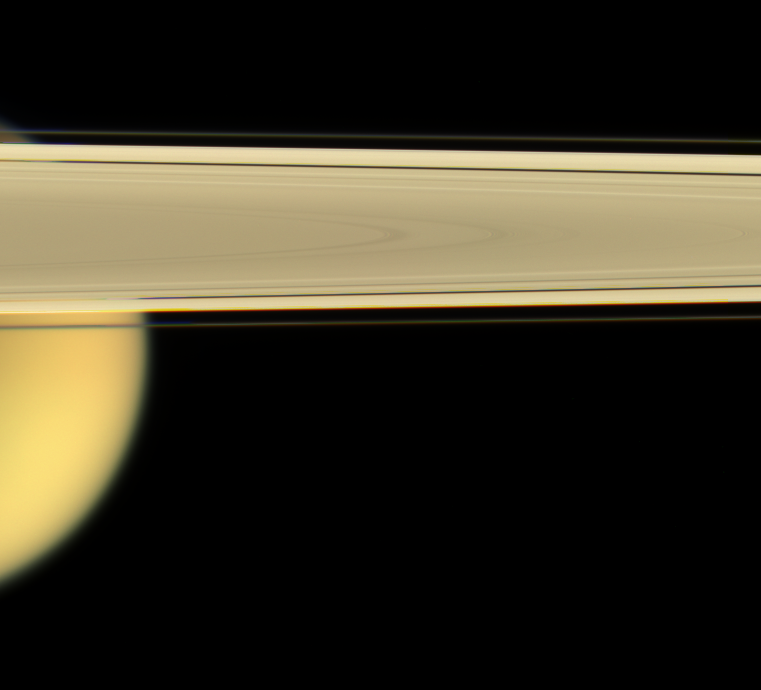

Titan on the Side

Saturn’s largest moon, Titan, peeks out from under the planet’s rings of ice.

This view looks toward Titan (5,150 kilometers, or 3,200 miles across) from slightly beneath the ringplane. The dark Encke gap (325 kilometers, or 200 miles wide) is visible here, as is the narrow F ring.

Images taken using red, green and blue spectral filters were combined to create this natural color view. The images were taken with the Cassini spacecraft narrow-angle camera on April 28, 2006 at a distance of approximately 1.8 million kilometers (1.1 million miles) from Titan. Image scale is 11 kilometers (7 miles) per pixel on Titan.

The Cassini-Huygens mission is a cooperative project of NASA, the European Space Agency and the Italian Space Agency. The Jet Propulsion Laboratory, a division of the California Institute of Technology in Pasadena, manages the mission for NASA’s Science Mission Directorate, Washington, D.C. The Cassini orbiter and its two onboard cameras were designed, developed and assembled at JPL. The imaging operations center is based at the Space Science Institute in Boulder, Colo.

Credit: NASA/JPL/Space Science Institute